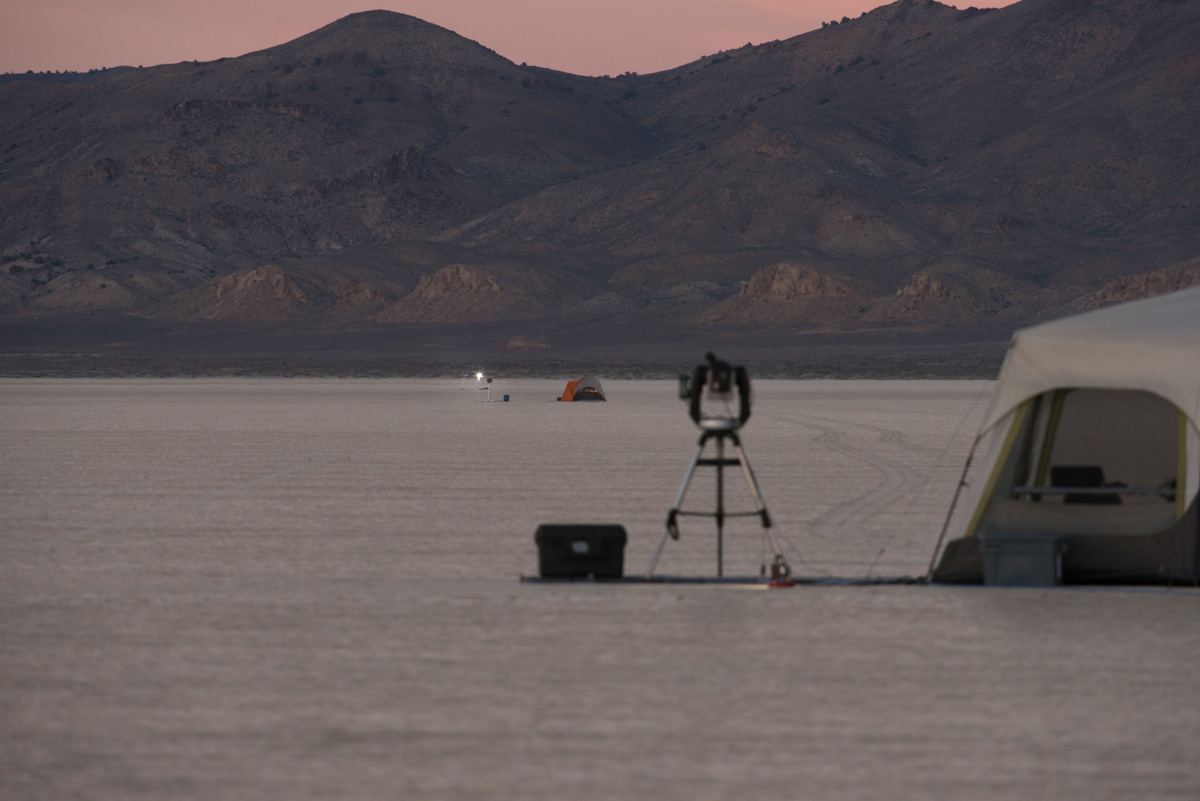

Starshade Test in Nevada

A test of a small-scale starshade model in a dry lake bed in central Nevada’s Smith Creek by Northrup Grumman in May-June 2014. A telescope points toward a bright light, which mimics the conditions of starlight in space. Other lights, which are up to 10 million times fainter than the light source standing in for the star, represent the reflected light of planets. Telescopes searching for the relatively dim light of an exoplanet next to its much bright star are faced with a challenge as difficult as searching from Los Angeles for a firefly in New York — if the firefly is also beside a lighthouse.

These tests determined that a starshade, or external occulter, is indeed capable of blocking starlight to a degree that reveals the light of a planet.

Credit: NASA/Northrop Grumman Corporation